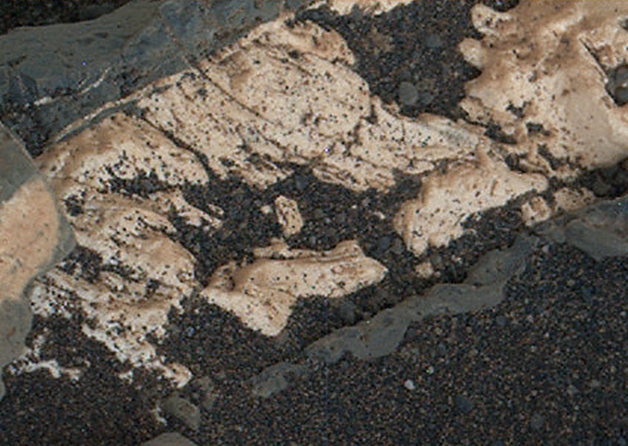

Crystal Growth Texture in Light Vein at ‘Garden City’

This view from the Mars Hand Lens Imager (MAHLI) on the arm of NASA’s Curiosity Mars rover shows texture within a light-toned vein at a site called “Garden City” on lower Mount Sharp.

The area shown is roughly 0.9 inch (2.2 centimeters) wide. It was taken during the 946th Martian day, or sol, of Curiosity’s work on Mars (April 4, 2015).

Differences in textures of light-toned veins in the Garden City complex of crisscrossing mineral veins are clues that these veins may result from distinct fluid events. This vein’s texture shows indications of crystal growth, suggesting that crystallization may have exerted a force for opening the fracture filled by the vein. Different examples are at PIA19926 and PIA19927.

Mineral veins often form where fluids move through fractured rocks, depositing minerals in the fractures and affecting chemistry of the surrounding rock. At Garden City, the veins have been more resistant to erosion than the surrounding host rock. The fluid movement through fractures at Garden City occurred later than wet environmental conditions in which the host rock formed, before it hardened and cracked.

Malin Space Science Systems, San Diego, built and operates MAHLI. NASA’s Jet Propulsion Laboratory, a division of the California Institute of Technology in Pasadena, manages the Mars Science Laboratory Project for the NASA Science Mission Directorate, Washington. JPL designed and built the project’s Curiosity rover.

Credit: NASA/JPL-Caltech/MSSS